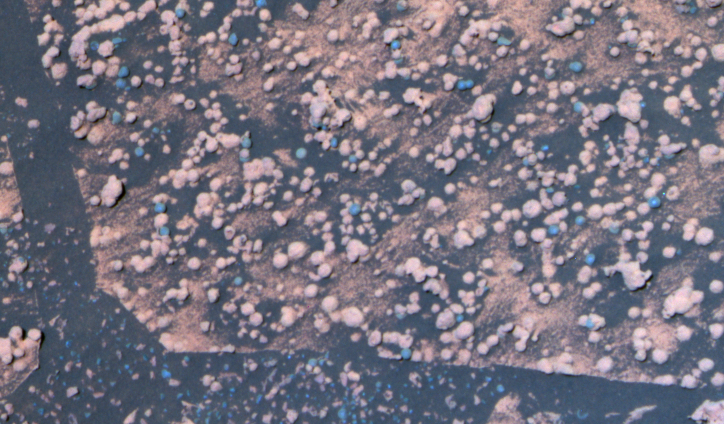

Two Types of Round Pebbles in ‘Endurance’

Figure 1

NASA’s Mars Exploration Rover Opportunity is examining a type of rougher-textured, lighter-colored round pebbles that appear to be related to the smoother, darker spherules nicknamed “blueberries.” The rover has found blueberries, which are actually gray, to be plentiful in Mars’ Meridiani Planum region.

This is a false-color composite image taken with the Mars Exploration Rover Opportunity’s panoramic camera. It shows part of a rock called “Bylot” in the “Axel Heiberg” outcrop area low inside “Endurance Crater.” A mixture of blueberries and the lighter-colored spherules, nicknamed “popcorn,” lie on top of the rock. The image shows what appear to be, based on color, partially exposed blueberries inside popcorn spherules. Also visible are several irregular, gray fragments that may be pieces of blueberries scattered over the sand at the bottom of the image. The yellow box in Figure 1 above indicates the portion of this view covered in an image mosaic from the rover’s microscopic imager (see PIA06778).

This image was generated using the camera’s 750-, 530-, and 430-nanometer filters. It was taken on sol 197 (Aug. 13, 2004).

Credit: NASA/JPL/Cornell